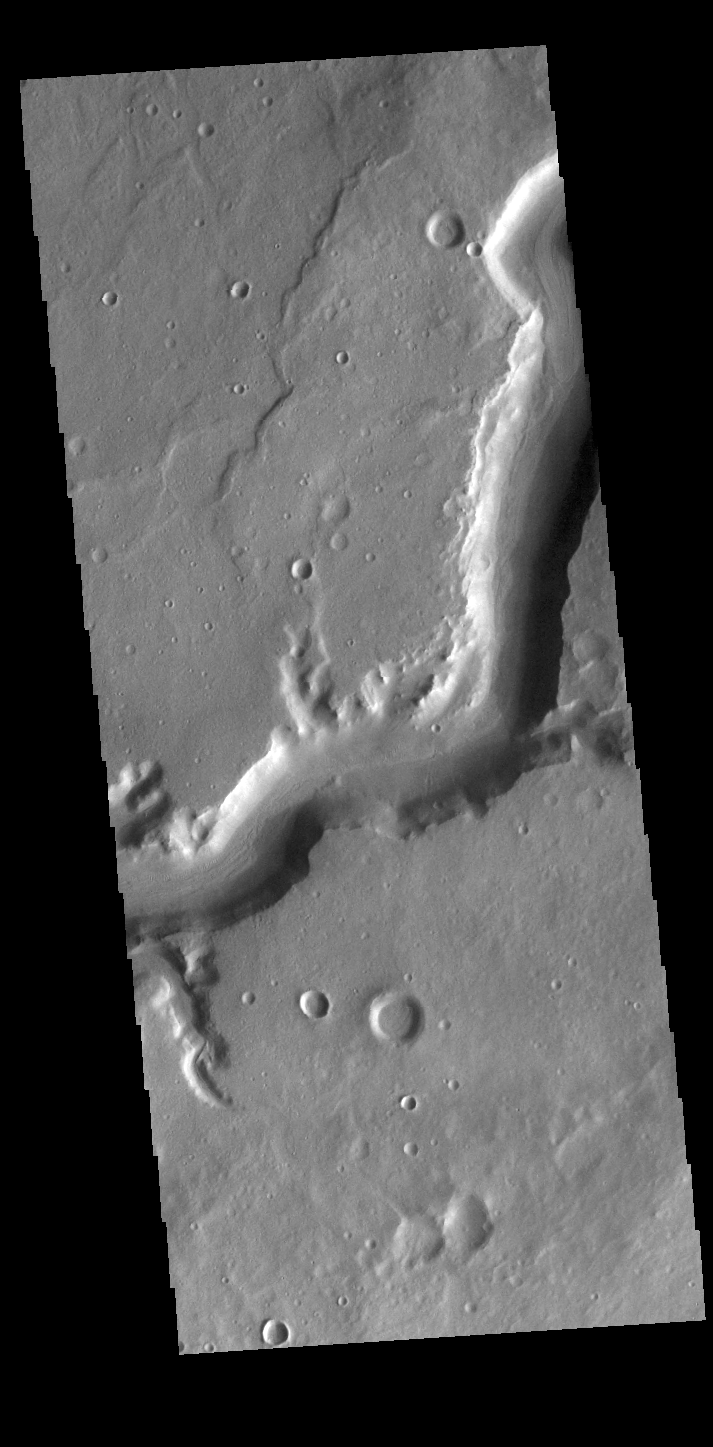

Mamers Valles

Today’s VIS image shows a section of Mamers Valles. Mamer Valles is nearly 1000 km long (600 miles). It originates near Cerulli Crater in northern Arabia Terra, and after a short section near the crater where flow is to the south, flows northward to empty in Deuteronilus Mensae. The section of the channel in this image is part of the southward flowing part of the system. The steep walls of Mamers Valles can reach heights of 1200 m (4000 feet).

Credit: NASA/JPL-Caltech/ASU